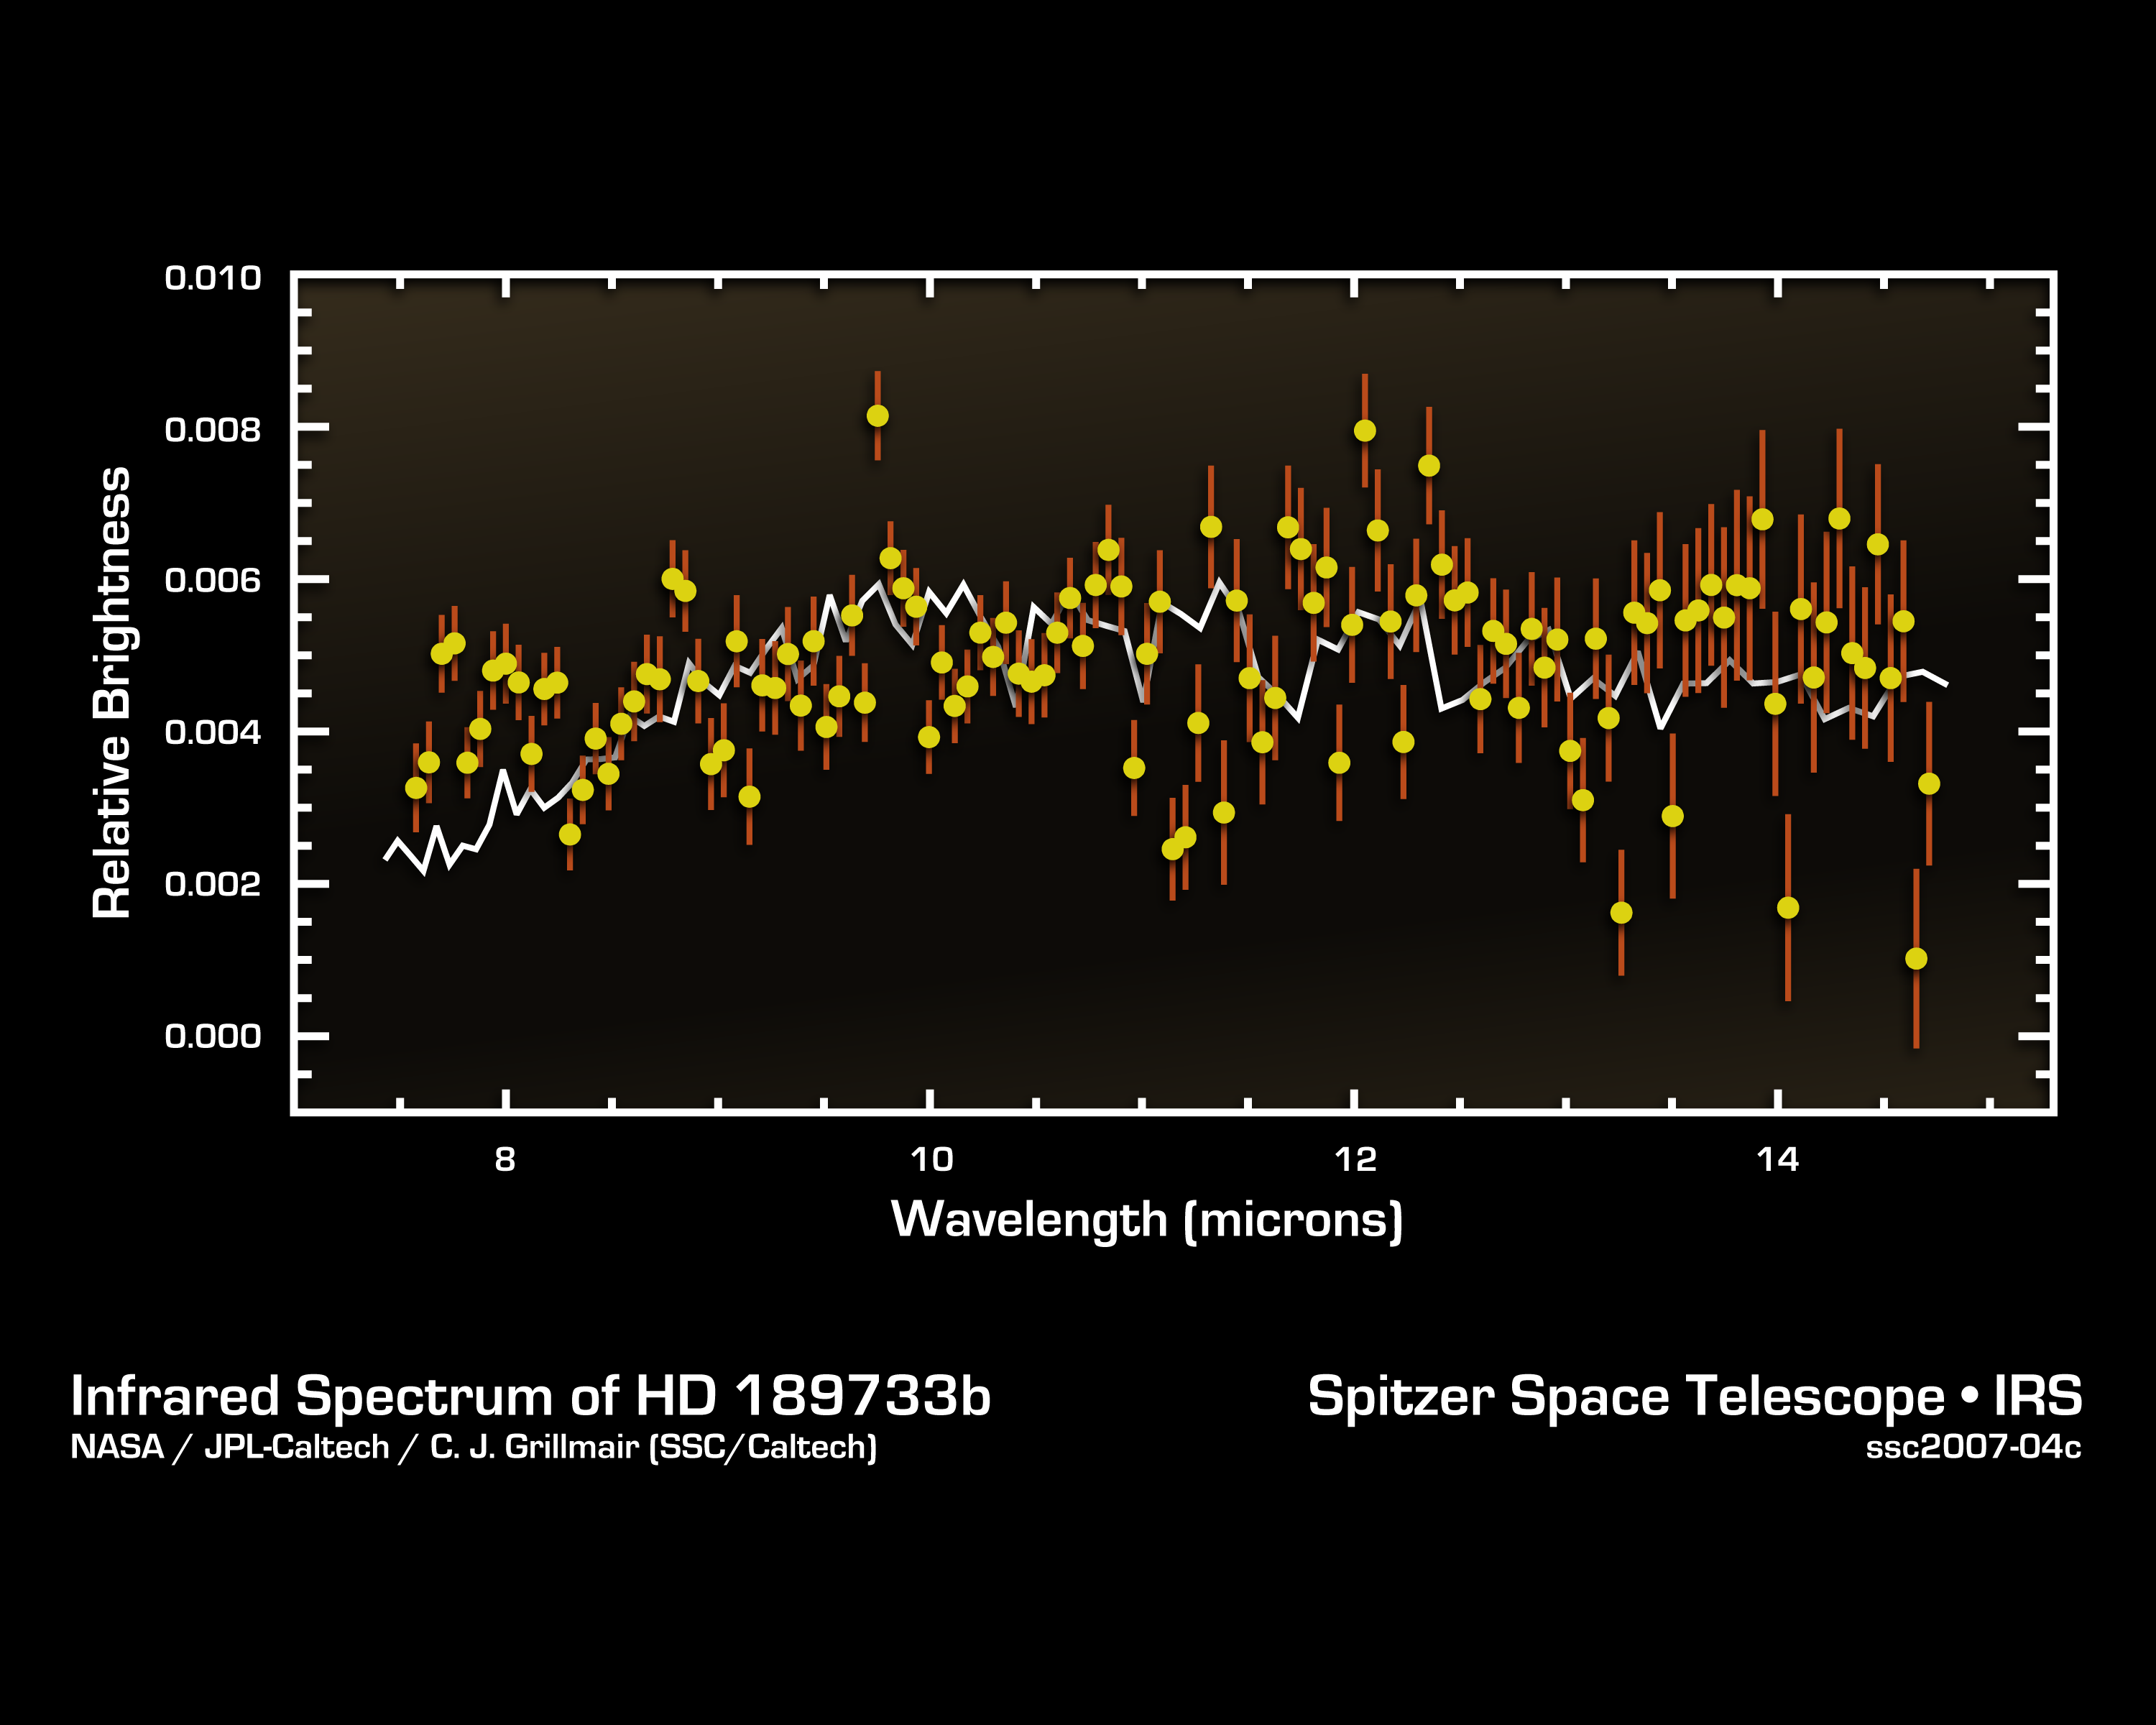

Cracking the Code of Faraway Worlds

This infrared data from NASA’s Spitzer Space Telescope – called a spectrum – tells astronomers that a distant gas planet, a so-called “hot Jupiter” called HD 189733b, might be smothered with high clouds. It is one of the first spectra of an alien world.

A spectrum is created when an instrument called a spectrograph cracks light from an object open into a rainbow of different wavelengths. Patterns or ripples within the spectrum indicate the presence, or absence, of molecules making up the object.

Astronomers using Spitzer’s spectrograph were able to obtain infrared spectra for two so-called “transiting” hot-Jupiter planets using the “secondary eclipse” technique. In this method, the spectrograph first collects the combined infrared light from the planet plus its star, then, as the planet is eclipsed by the star, the infrared light of just the star. Subtracting the latter from the former reveals the planet’s own rainbow of infrared colors.

Astronomers were perplexed when they first saw the infrared spectrum above. It doesn’t look anything like what theorists had predicted. Theorists thought the spectra of hot, Jupiter-like planets like this one would be filled with the signatures of molecules in the planets’ atmospheres. But the spectrum doesn’t show any molecules, and is instead what astronomers call “flat.” For example, theorists thought there’d be a strong signature of water in the form of a big drop in the wavelength range between 7 and 10 microns. The fact that water is not detected may indicate that it is hidden underneath a thick blanket of high, dry clouds. The average brightness of the spectrum is also a bit lower than theoretical predictions, suggesting that very high winds are rapidly moving the terrific heat of the noonday sun from the day side of HD 189733b to the night side.

This spectrum was produced by Dr. Carl Grillmair of NASA’s Spitzer Science Center at the California Institute of Technology in Pasadena, Calif., and his colleagues. The data were taken by Spitzer’s infrared spectrograph on November 22, 2006.

Credit: NASA/JPL-Caltech